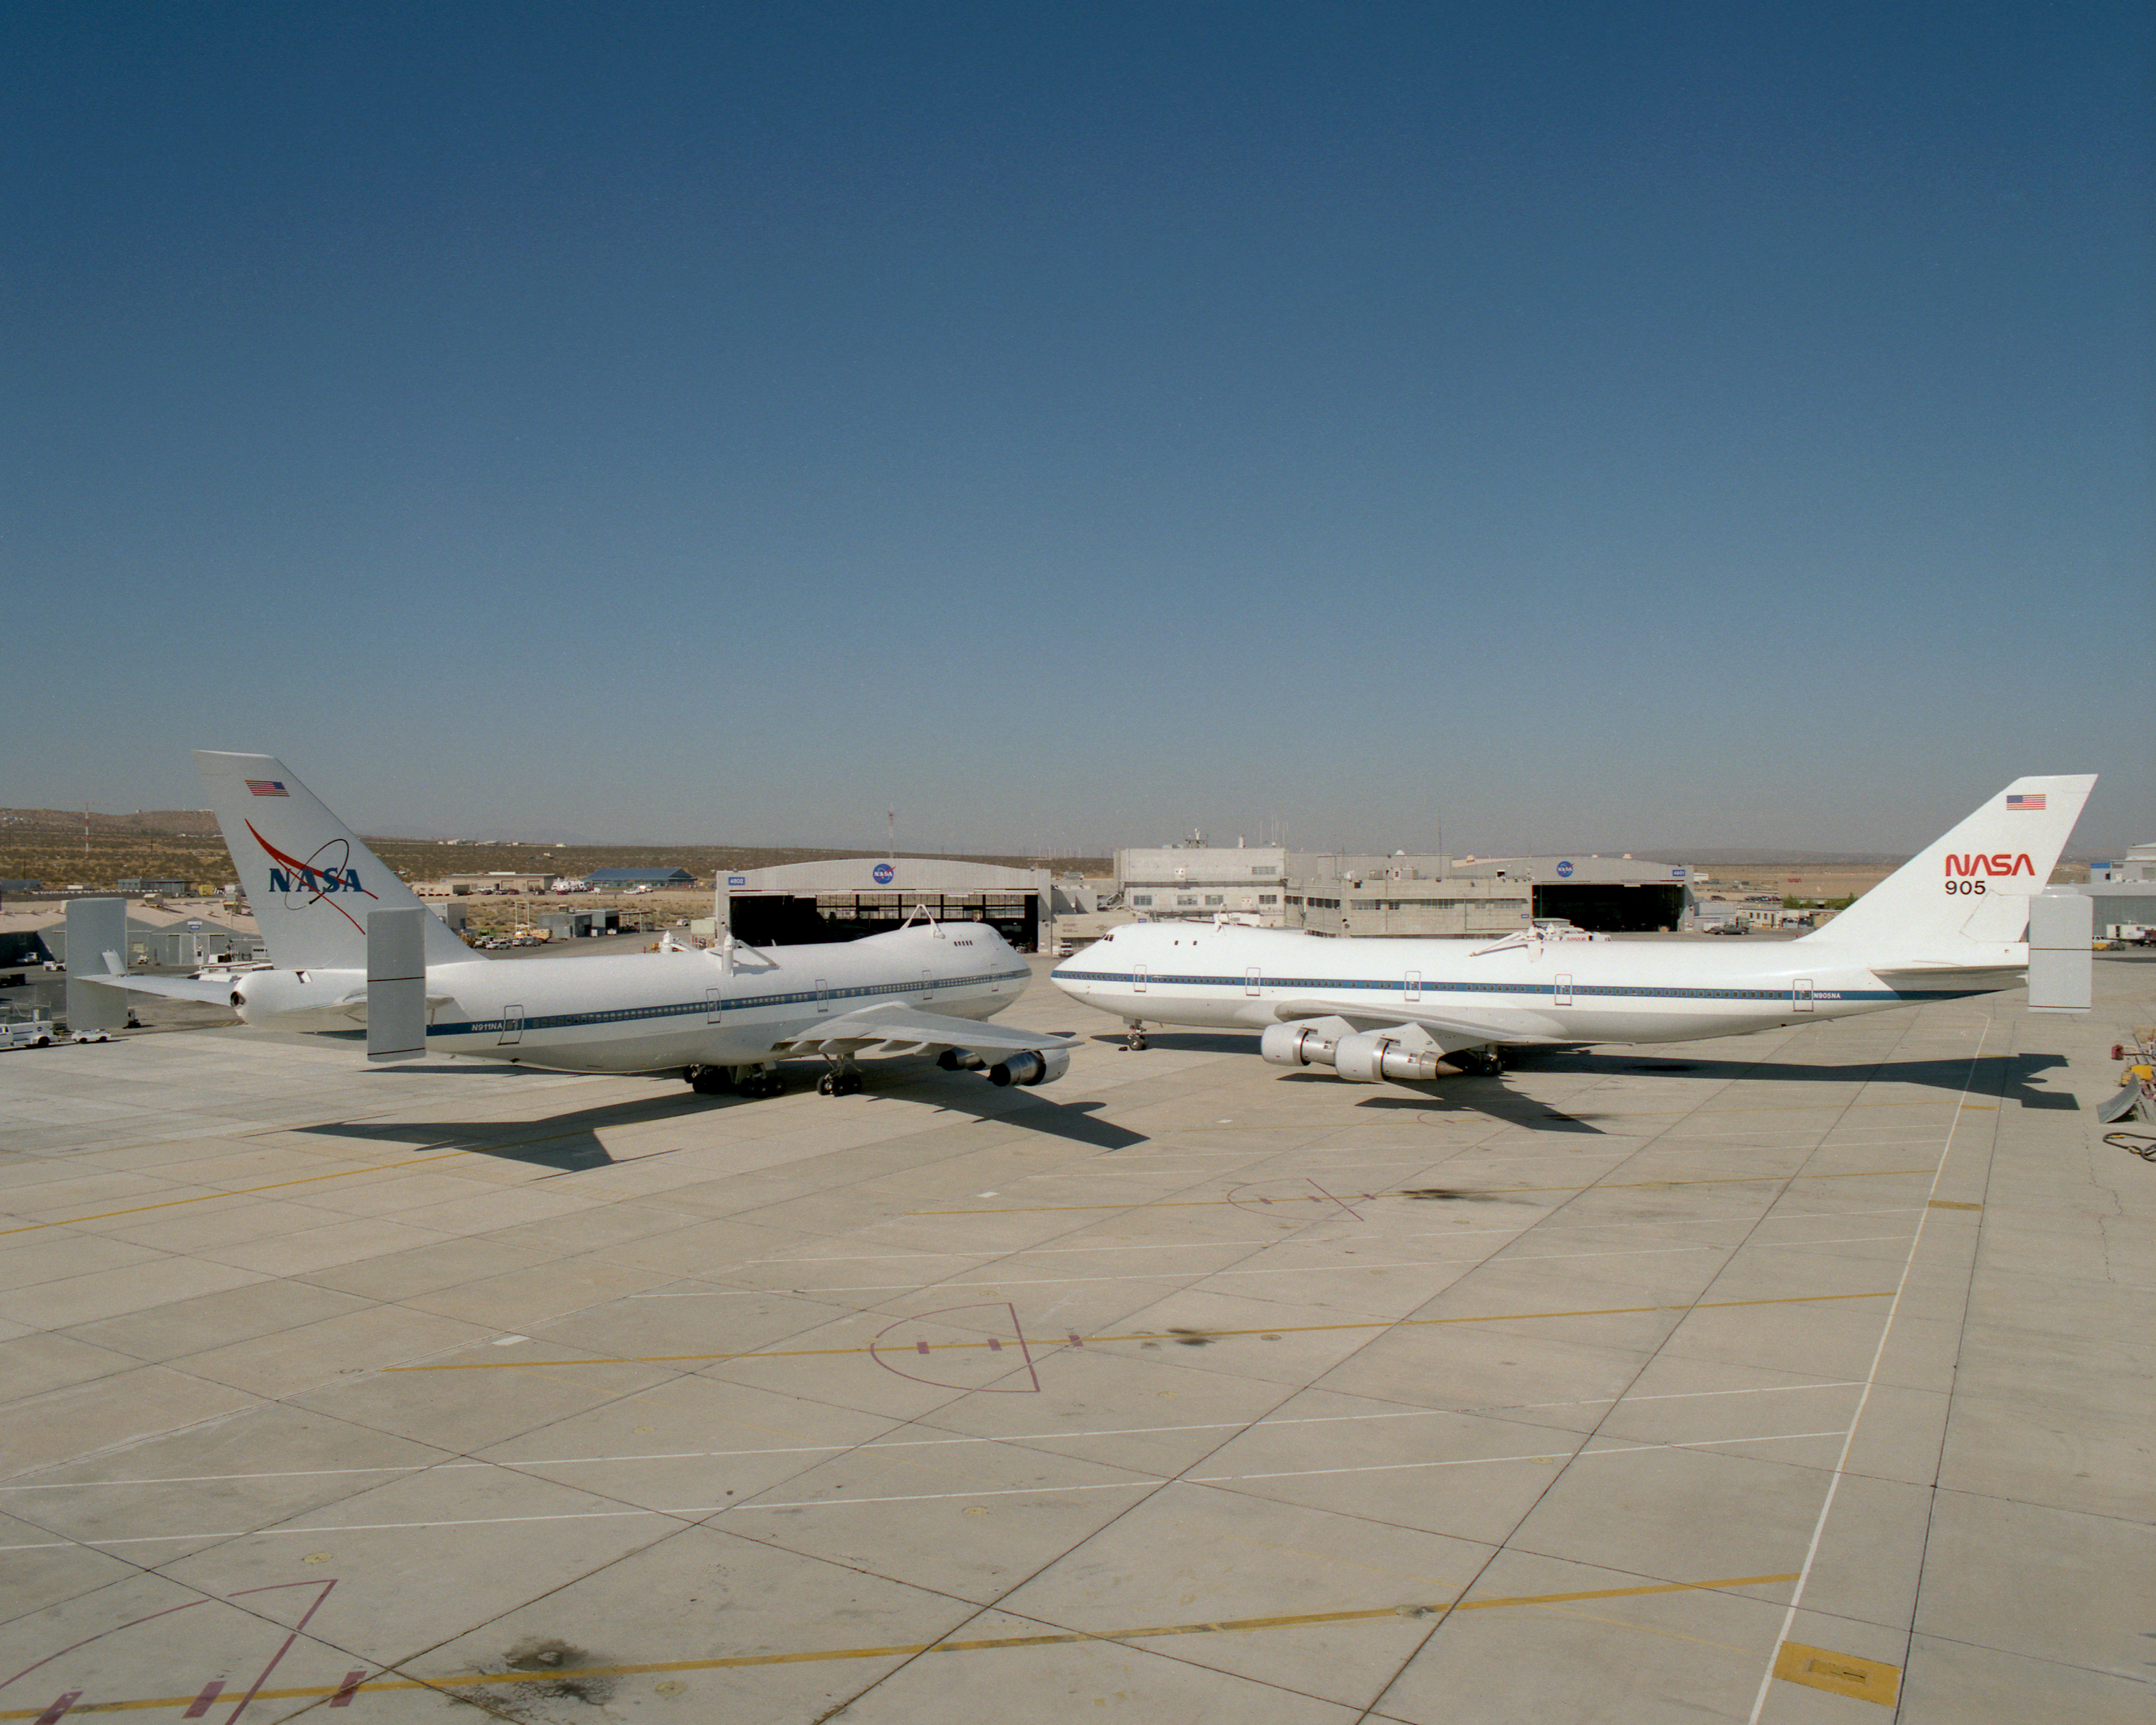

NASA's two modified Boeing 747 Shuttle Carrier Aircraft #911 (left) and #905 (right) were nose-to-nose on the ramp at NASA Dryden in this 1995 photo

Credit: NASA/Tony Landis